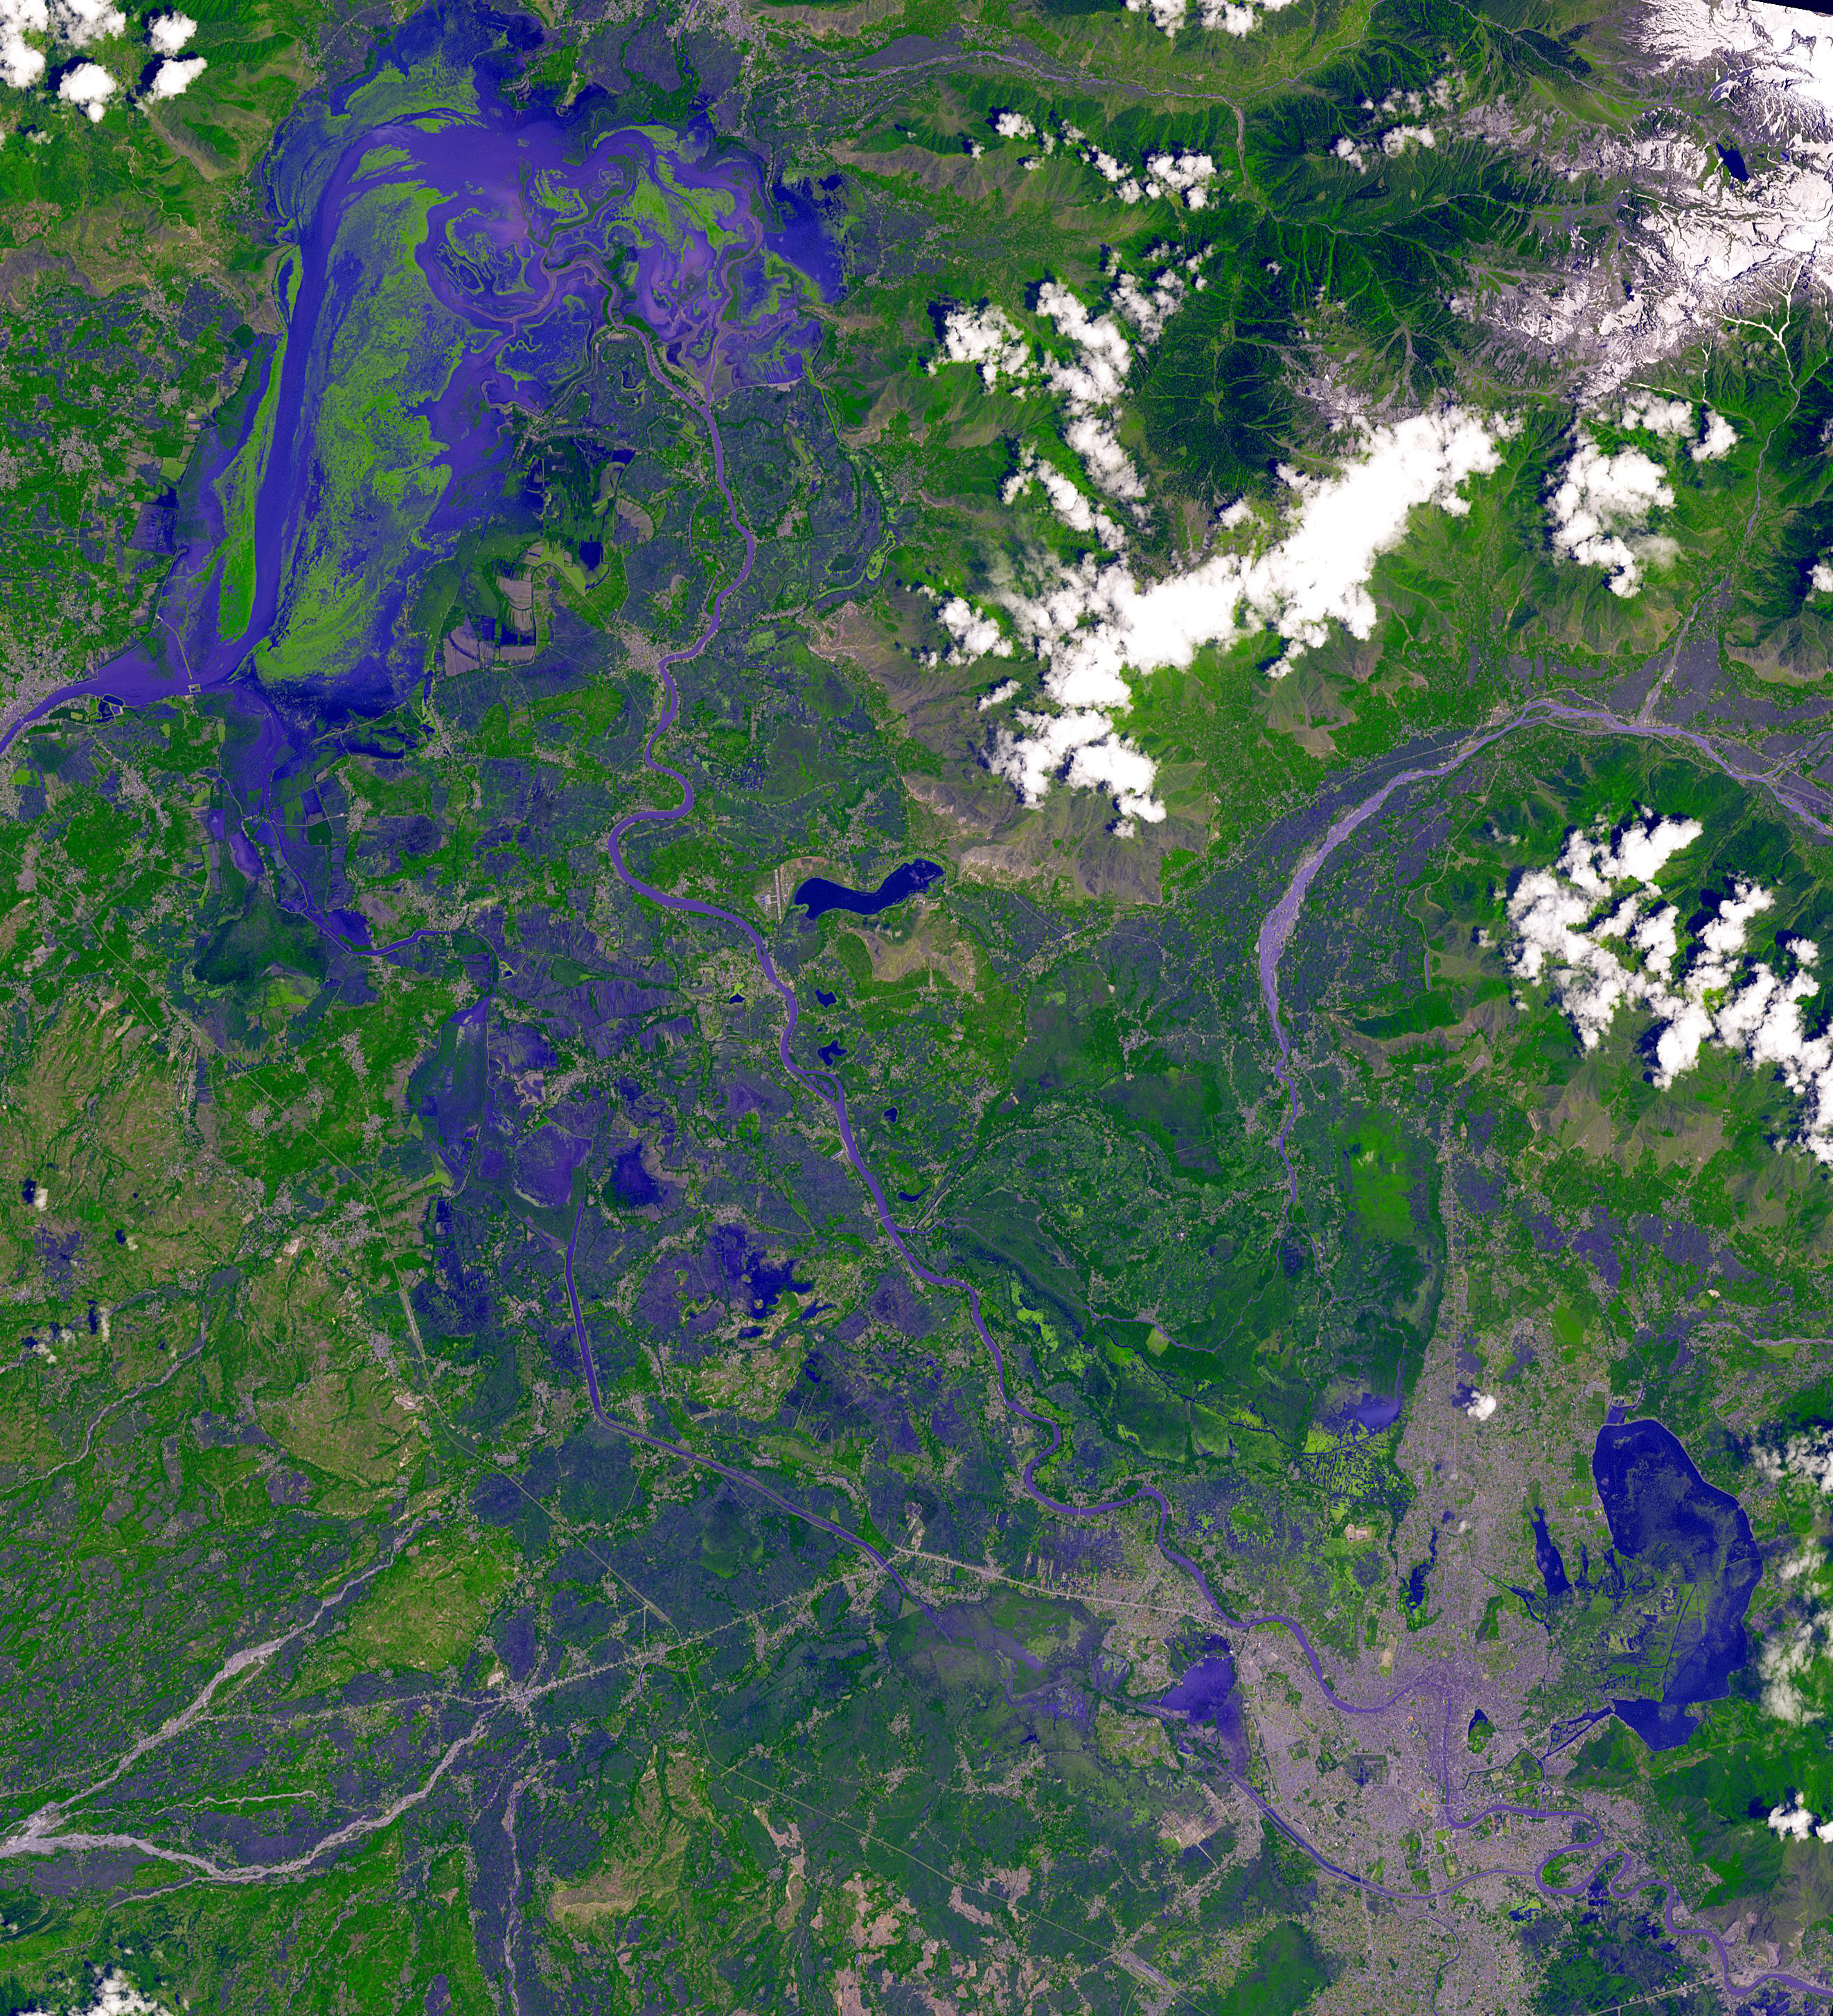

Dal Lake, India

In Jammu and Kashmir, India, along the Jhelum River, Dal and Wular Lakes are remnants of a much larger pre-glacial lake. Wular (in the northwest) is one of the largest freshwater lakes in Asia. Dal Lake (southeast) is an urban lake in Srinagar. It is famous for its Mughal gardens and luxury houseboats. Impressive restoration projects are ongoing to reverse eutrophication. The image was acquired July 3, 2015, covers an area of 39.7 by 43.6 km, and is located at 34.2 degrees north, 74.7 degrees east.

With its 14 spectral bands from the visible to the thermal infrared wavelength region and its high spatial resolution of about 50 to 300 feet (15 to 90 meters), ASTER images Earth to map and monitor the changing surface of our planet. ASTER is one of five Earth-observing instruments launched Dec. 18, 1999, on Terra. The instrument was built by Japan’s Ministry of Economy, Trade and Industry. A joint U.S./Japan science team is responsible for validation and calibration of the instrument and data products.

The broad spectral coverage and high spectral resolution of ASTER provides scientists in numerous disciplines with critical information for surface mapping and monitoring of dynamic conditions and temporal change. Example applications are monitoring glacial advances and retreats; monitoring potentially active volcanoes; identifying crop stress; determining cloud morphology and physical properties; wetlands evaluation; thermal pollution monitoring; coral reef degradation; surface temperature mapping of soils and geology; and measuring surface heat balance.

The U.S. science team is located at NASA’s Jet Propulsion Laboratory in Pasadena, Calif. The Terra mission is part of NASA’s Science Mission Directorate, Washington.

Credit: NASA/METI/AIST/Japan Space Systems, and U.S./Japan ASTER Science Team